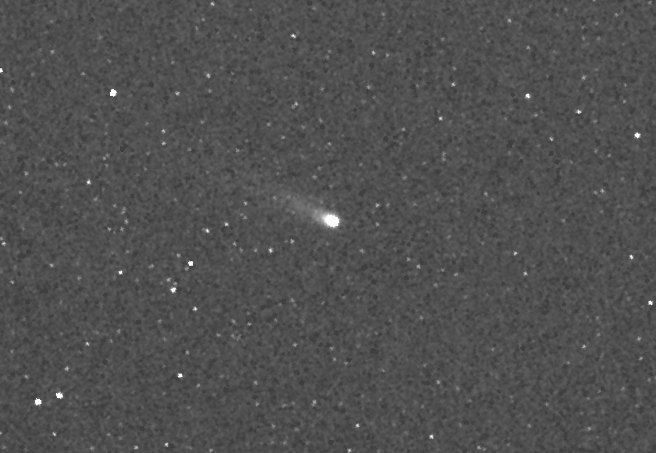

A Tale of Two Comets: ISON

MESSENGER image of comet C/2012 S1 (ISON) during its closest approach to Mercury. At that time, ISON was approximately 22.5 million miles (36.2 million kilometers) from MESSENGER and 42.1 million miles (67.8 million kilometers) from the Sun. The image is 7° by 4.7° in size and has been slightly magnified and smoothed to enhance the faint tail of the comet. The tail was oriented at an angle to MESSENGER at the time and is foreshortened in this image; however, some faint structure can still be seen.

MESSENGER’s cameras have been acquiring targeted observations (watch an animation here) of Encke since October 28 and ISON since October 26, although the first faint detections didn’t come until early November. During the closest approach of each comet to Mercury, the Mercury Atmospheric and Surface Composition Spectrometer (MASCS) and X-Ray Spectrometer (XRS) instruments also targeted the comets. Observations of ISON conclude on November 26, when the comet passes too close to the Sun, but MESSENGER will continue to monitor Encke with both the imagers and spectrometers through early December. Read this mission news story for more details.

Date acquired: 01:54:30 UTC on November 20, 2013
Instrument: Wide Angle Camera (WAC) of the Mercury Dual Imaging System (MDIS)

The MESSENGER spacecraft is the first ever to orbit the planet Mercury, and the spacecraft’s seven scientific instruments and radio science investigation are unraveling the history and evolution of the Solar System’s innermost planet. MESSENGER acquired over 150,000 images and extensive other data sets. MESSENGER is capable of continuing orbital operations until early 2015.

For information regarding the use of images, see the MESSENGER image use policy.

Credit: NASA/Johns Hopkins University Applied Physics Laboratory/Carnegie Institution of Washington/Southwest Research Institute